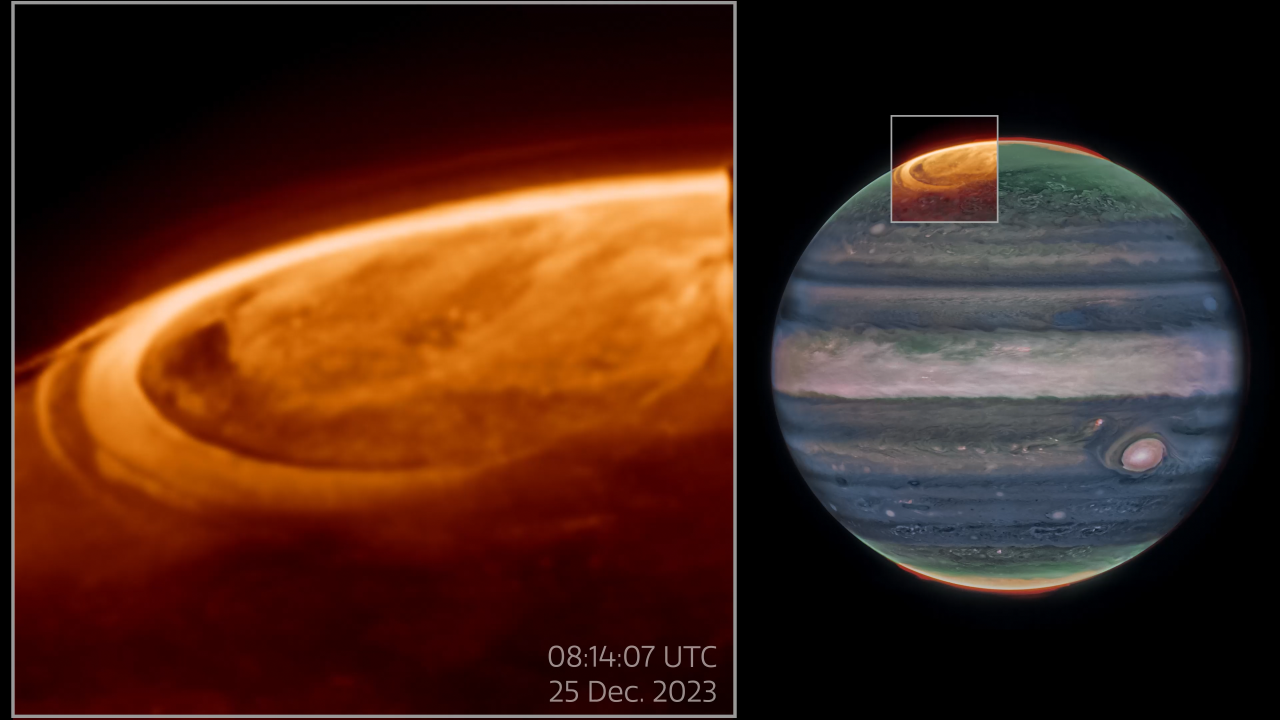

Pullout of Aurora Observations on Jupiter

NASA's James Webb Space Telescope has captured new details of the auroras on our solar system’s largest planet. The dancing lights observed on Jupiter are hundreds of times brighter than those seen on Earth.

These observations of Jupiter’s auroras (shown on the left of the above image) at 3.36 microns (F335M) were captured with NASA's James Webb Space Telescope’s NIRCam (Near-Infrared Camera) on December 25, 2023. Scientists found that the emission from the trihydrogen ion, known as H3+, is far more variable than previously believed. H3+ is created by the impact of high energy electrons on molecular hydrogen. Because this emission shines brightly in the infrared, Webb’s instruments are well equipped to observe it. The image on the right shows the planet Jupiter to indicate the location of the observed auroras, which was originally published in 2023.

Credit: Video: NASA, ESA, CSA, STScI, Ricardo Hueso (UPV), Imke de Pater (UC Berkeley), Thierry Fouchet (Observatory of Paris), Leigh Fletcher (University of Leicester), Michael Wong (UC Berkeley), Joseph DePasquale (STScI), Jonathan Nichols (University of Leicester), Mahdi Zamani (ESA/Webb)